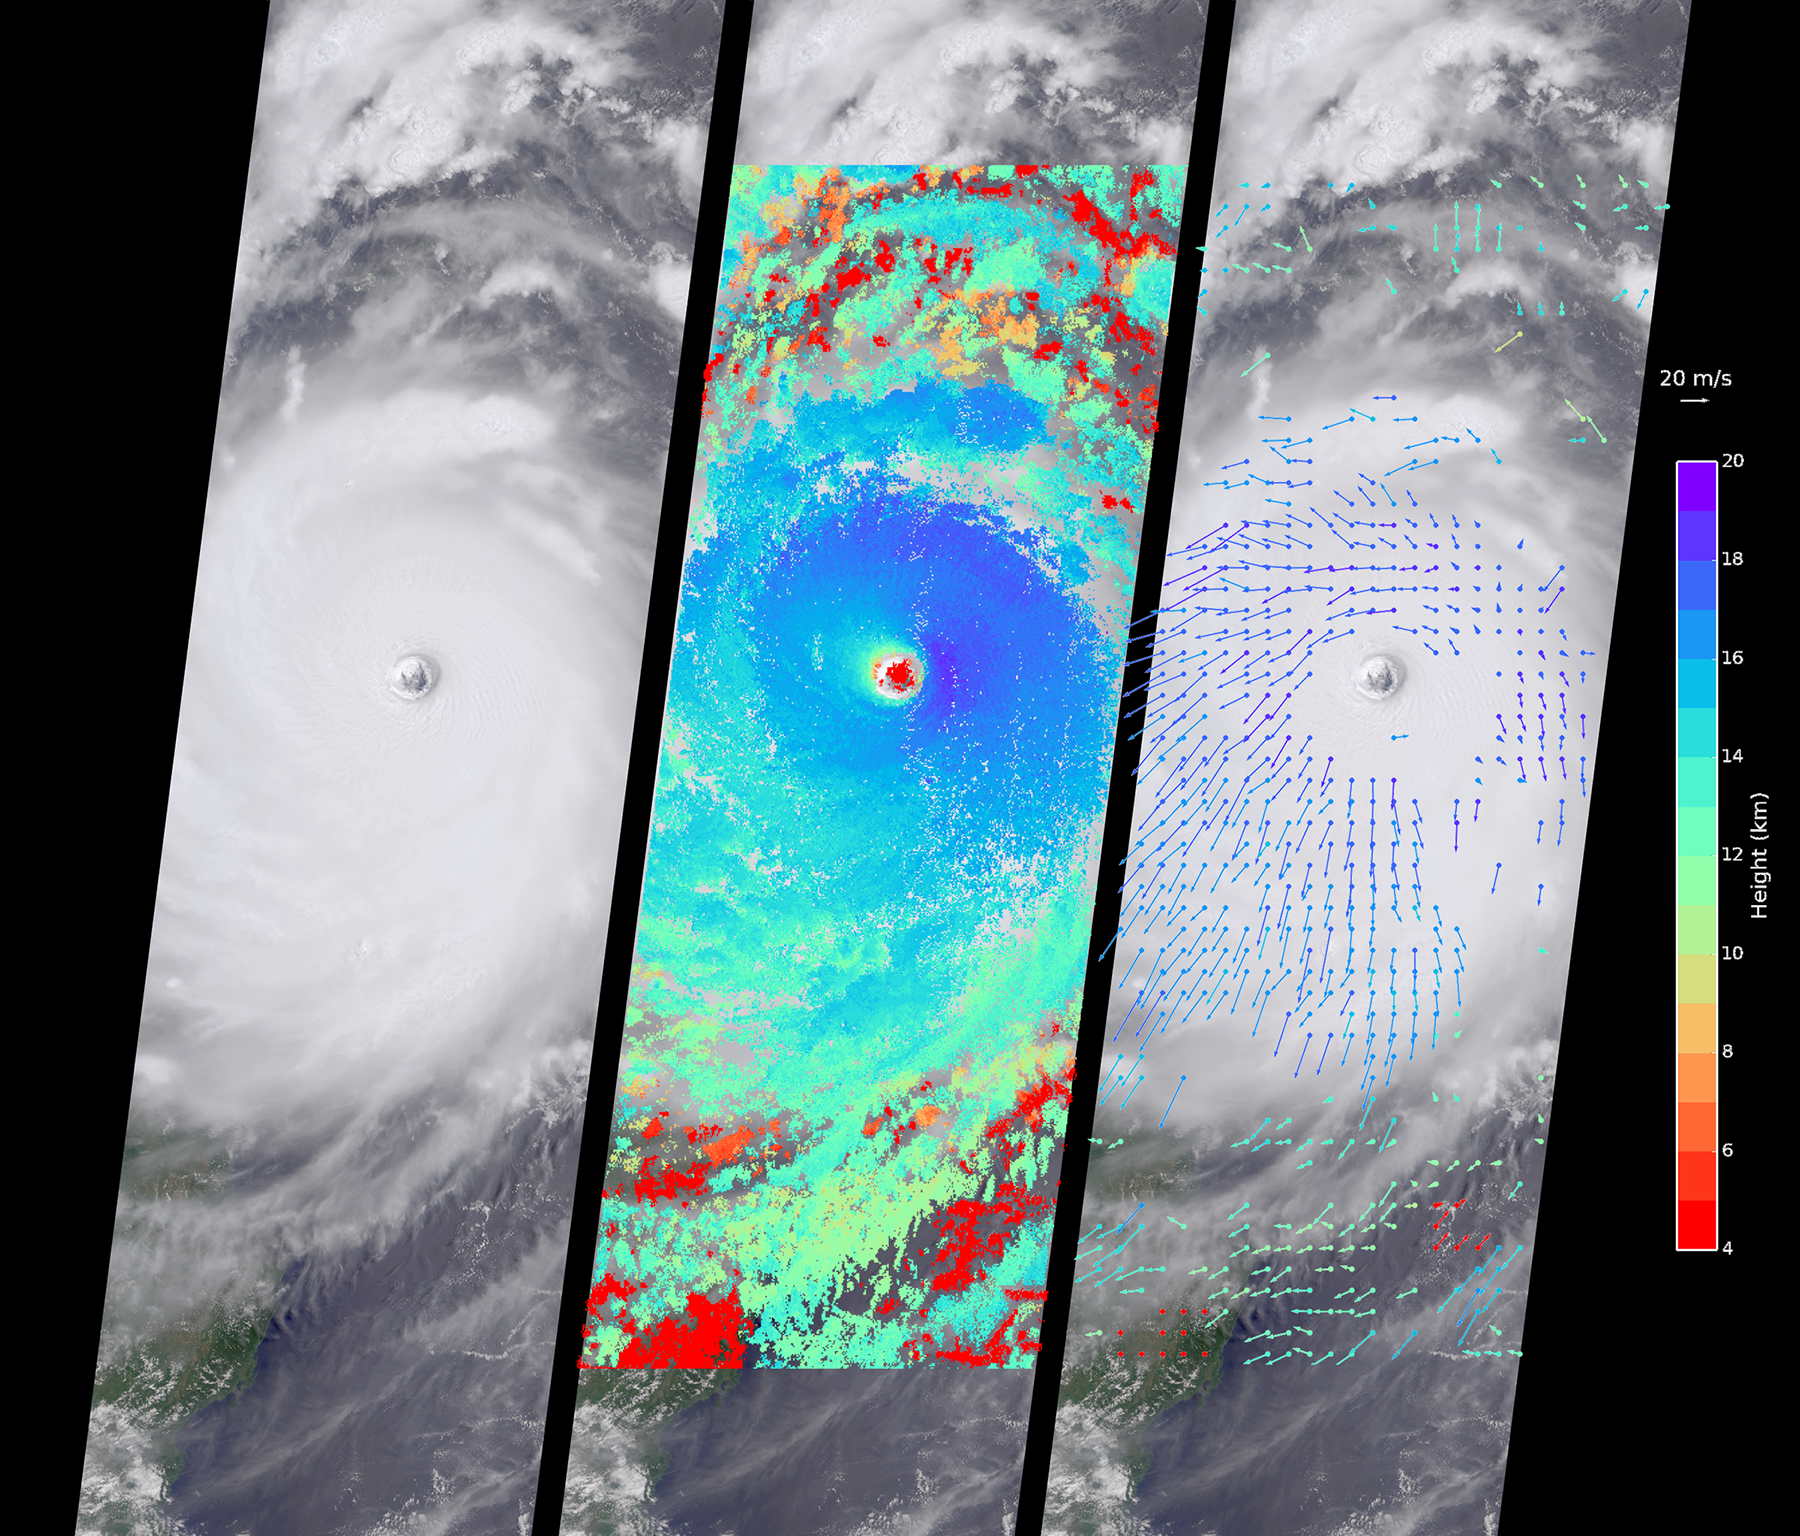

Supertyphoon Nepartak Barreling Toward Taiwan Viewed by NASA’s MISR

Typhoon Nepartak, the first large typhoon in the northwest Pacific this season, is currently taking aim at the east coast of Taiwan. Over the past few days, Nepartak has rapidly gained strength, growing from a tropical storm to the equivalent of a Category 5 hurricane with sustained wind speeds of more than 160 miles (258 kilometers) per hour. Taiwan’s Central Weather Bureau has issued a torrential rain warning, bracing for likely flooding as 5 to 15 inches (13 to 38 centimeters) of rain are expected to fall over Taiwan during the storm’s passage. Waves of up to 40 feet (12 meters) are predicted on the coast as the typhoon approaches, and air and train travel have been severely impacted. The typhoon is currently moving at about 10 miles per hour (16 kilometers) to the west-northwest, and is predicted to pass over Taiwan within the next day and then hit the coast of mainland China. Central and eastern China are poorly situated to absorb the rainfall from Nepartak after suffering the effects of severe monsoon flooding, which has killed at least 140 people in the past week.

The Multi-angle Imaging SpectroRadiometer (MISR) instrument aboard NASA’s Terra satellite captured this view of Typhoon Nepartak on July 7, 2016, at 10:30 a.m. local time (2:30 a.m. UTC). On the left is an image from the nadir (vertical pointing) camera, which shows the central portion of Nepartak and the storm’s eye. The image is about 235 miles (378 kilometers) across. The island of Manila in the Philippines, about 250 miles (400 kilometers) south of Taiwan, is visible to the southwest of the eye. The image shows that Nepartak’s center is extremely compact, rather than broken up into spiral bands as is more typical of typhoons. This means that the storm may retain more of its strength as it passes over land.

MISR uses nine cameras to capture images of the typhoon from different angles. This provides a stereographic view, which can be used to determine the height of the storm’s cloud tops. These heights are plotted in the middle panel, superimposed on the image. This shows that the cloud tops are relatively low, about 2.5 miles (4 kilometers), in the eye, but much higher, up to 12.5 miles (20 kilometers), just outside it.

By tracking the motion of clouds as they are viewed by each of the nine cameras over about seven minutes, it is possible to also derive how fast the clouds are moving due to wind. These wind vectors are superimposed on the image in the right panel. The length of each arrow shows the wind speed at that location (compare to the 45 miles per hour or 20 meters per second arrow in the legend), and the color shows the height at which the wind is being computed. The motion of the low-level winds (red and yellow arrows) is counterclockwise, while the motion of the high winds (blue and purple arrows) is mostly clockwise. This is because hurricanes draw in warm, moist air at low altitudes, which then flows upward around the eye, releases its moisture as rain, and moves outward at high altitudes. As is typical of these types of storm systems, the inflowing low winds and the outflowing high winds spin in different directions.

These data were captured during orbit 88041. MISR was built and is managed by NASA’s Jet Propulsion Laboratory, Pasadena, California, for NASA’s Science Mission Directorate, Washington, D.C. The Terra spacecraft is managed by NASA’s Goddard Space Flight Center, Greenbelt, Maryland. The MISR data were obtained from the NASA Langley Research Center Atmospheric Science Data Center, Hampton, Virginia. JPL is a division of the California Institute of Technology in Pasadena.

Credit: NASA/GSFC/LaRC/JPL-Caltech, MISR Team